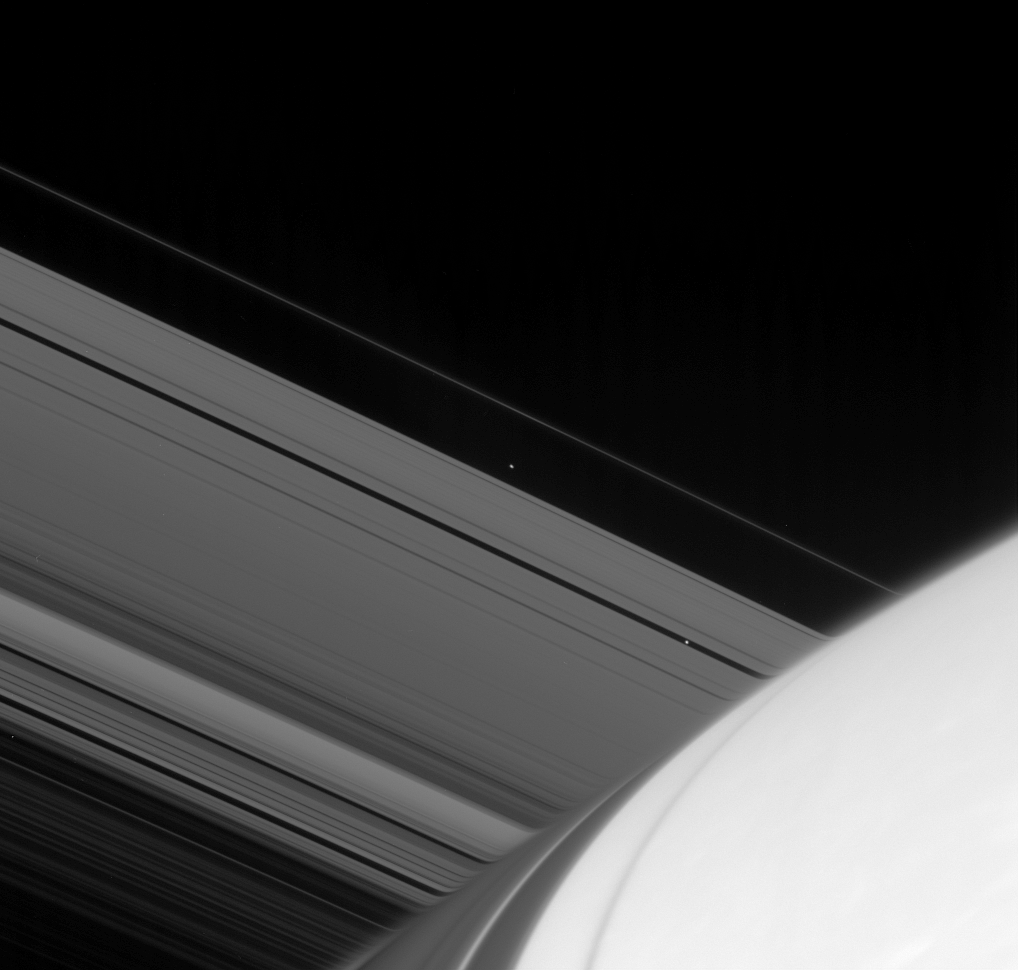

Emergent Moons

Atlas and Pan emerge from the far side of Saturn. Light passing through the upper reaches of the planet’s atmosphere is refracted, or bent, distorting the image of the rings beyond.

Pan (26 kilometers, or 16 miles across) is seen within the Encke Gap. Atlas (32 kilometers, or 20 miles across) orbits just beyond the outer edge of Saturn’s A ring.

This view looks toward the unilluminated side of the rings from about 12 degrees above the ringplane. Shadows cast by the rings arc across the planet toward the Cassini spacecraft.

The image was taken in visible light with the Cassini spacecraft narrow-angle camera on April 12, 2007 at a distance of approximately 1.6 million kilometers (1 million miles) from Saturn. Image scale is 10 kilometers (6 miles) per pixel.

The Cassini-Huygens mission is a cooperative project of NASA, the European Space Agency and the Italian Space Agency. The Jet Propulsion Laboratory, a division of the California Institute of Technology in Pasadena, manages the mission for NASA’s Science Mission Directorate, Washington, D.C. The Cassini orbiter and its two onboard cameras were designed, developed and assembled at JPL. The imaging operations center is based at the Space Science Institute in Boulder, Colo.

Credit: NASA/JPL/Space Science Institute